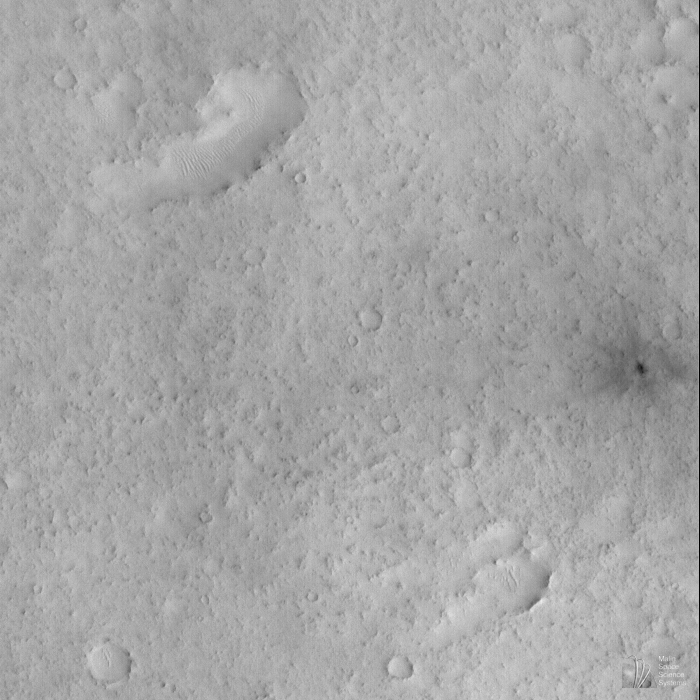

Small, Fresh Impact Crater With Dark Ejecta

This picture is one of the first images obtained by MOC following the May 1998 period of solar conjunction. During solar conjunction, MOC and the other instruments on Mars Global Surveyor were off while Mars was behind the Sun, relative to Earth. The spacecraft could not communicate with Earth during this time. After solar conjunction, Mars Global Surveyor entered the SPO-2 observing phase– the second Science Phasing Orbit period.

Orbit 338 was the first orbit on which MOC obtained pictures following solar conjunction. This orbit executed on June 1, 1998. The picture above shows a 12.3 meters (40 feet) per pixel view of the floor of an ancient, eroded, 47 kilometer (29 miles) wide impact crater.

The most striking feature in this image is the small crater with dark ejecta on the far right side. This crater, formed by a meteor impact, is only about 38 meters (125 feet) across. The blast that formed the crater sent out ejecta in a radial pattern around the impact site. The ejecta pattern may be dark because subsurface dark material was thrown out by the impact or because the disturbed ground reflects less light. By martian standards, this crater is quite young–so young that fine, bright dust that has not yet covered it up. While interpreted to be geologically young, the crater is definitely more than 18 years old, because it is visible as a small, dark spot in the Viking context image taken in 1980. Also visible in this image are some small wind-blown dunes and many small mesas and buttes that probably formed by erosion.

The MOC image 33806 subframe is located at 9.94°N, 311.23°W, in the eastern Arabia Terra region of Mars. The picture was taken at 8:15 a.m. PDT on June 1, 1998.

Malin Space Science Systems and the California Institute of Technology built the MOC using spare hardware from the Mars Observer mission. MSSS operates the camera from its facilities in San Diego, CA. The Jet Propulsion Laboratory’s Mars Surveyor Operations Project operates the Mars Global Surveyor spacecraft with its industrial partner, Lockheed Martin Astronautics, from facilities in Pasadena, CA and Denver, CO.

Credit: NASA/JPL/MSSS